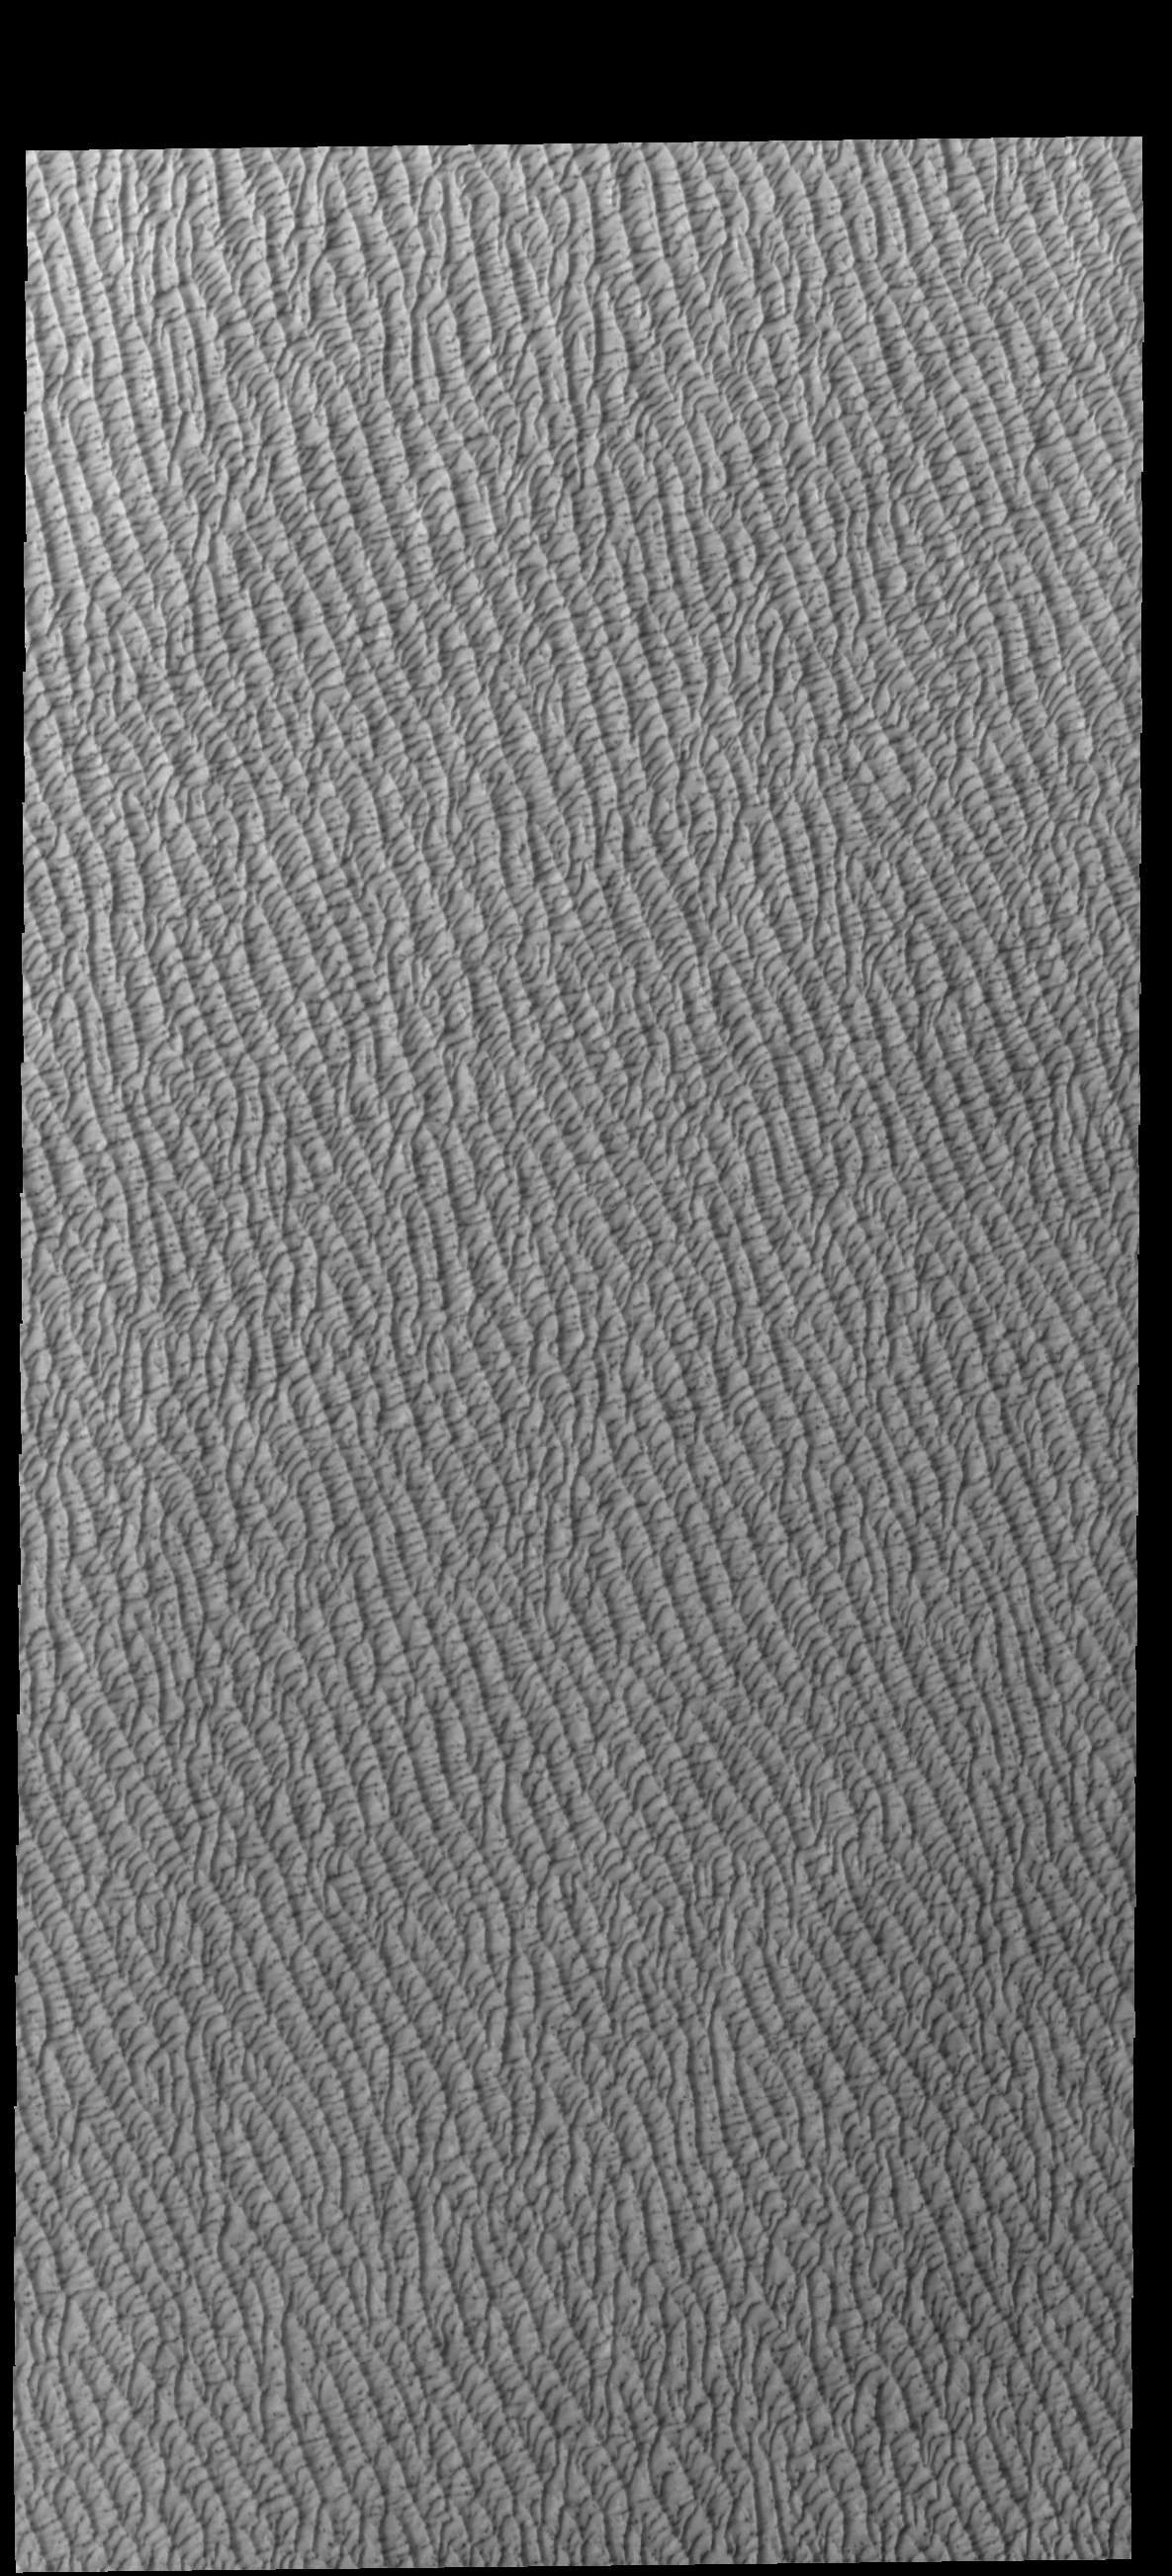

Olympia Undae

This VIS image of Olympia Undae was collected at the middle of north polar spring. As the season changes towards summertime, the dune crests are just starting to lose the winter frosts, revealing the darker sand beneath. The density of dunes and the alignments of the dune crests varies with location, controlled by the amount of available sand and the predominant winds over time.

Olympia Undae is a vast dune field in the north polar region of Mars. It consists of a broad sand sea or erg that partly rings the north polar cap from about 120° to 240°E longitude and 78° to 83°N latitude. The dune field covers an area of approximately 470,000 km2 (bigger than California, smaller than Texas). Olympia Undae is the largest continuous dune field on Mars. Olympia Undae is not the only dune field near the north polar cap, several other smaller fields exist in the same latitude, but in other ranges of longitude, e.g. Abolos and Siton Undae. Barchan and transverse dune forms are the most common. In regions with limited available sand individual barchan dunes will form, the surface beneath and between the dunes is visible. In regions with large sand supplies, the sand sheet covers the underlying surface, and dune forms are found modifying the surface of the sand sheet. In this case transverse dunes are more common. Barchan dunes “point” down wind, transverse dunes are more linear and form parallel to the wind direction. The “square” shaped transverse dunes in Olympia Undae are due to two prevailing wind directions.

Credit: NASA/JPL-Caltech/ASU